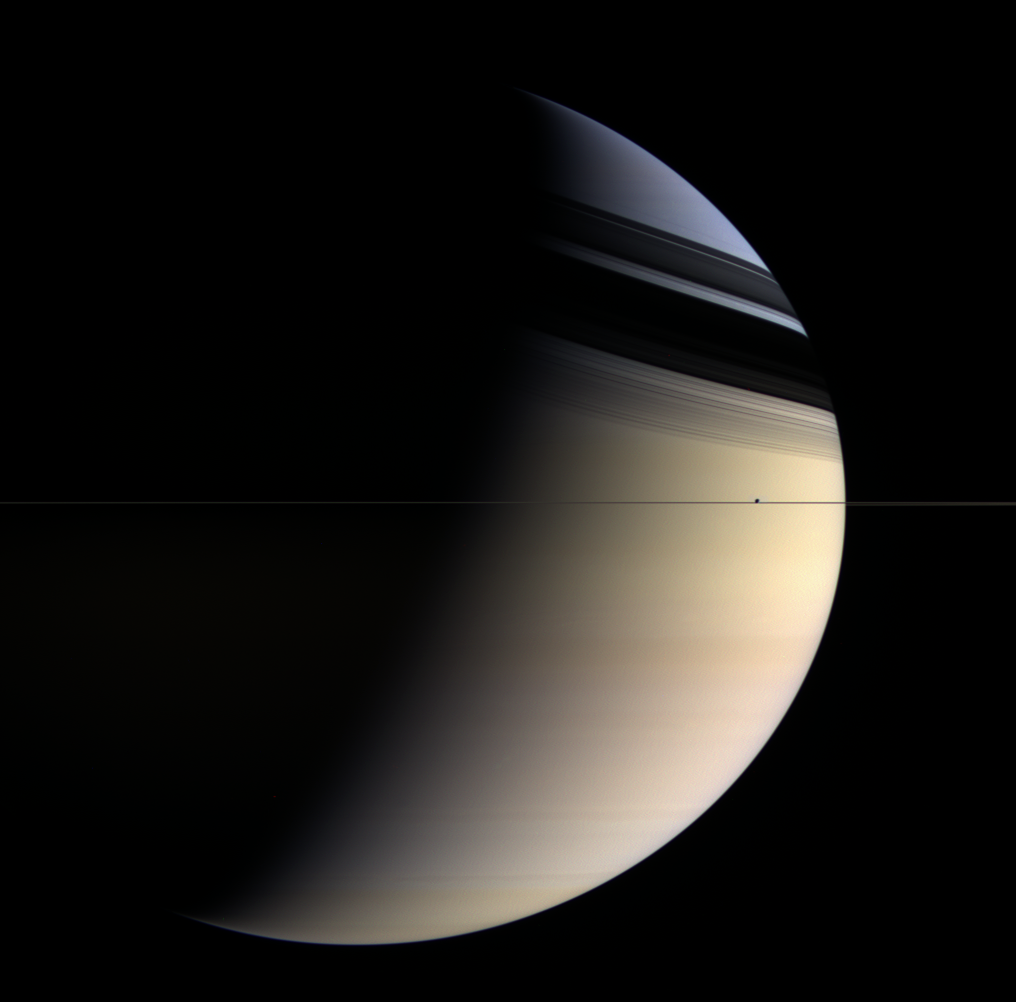

Saturn’s Subtle Spectrum

Dreamy colors ranging from pale rose to butterscotch to sapphire give this utterly inhospitable gas planet a romantic appeal. Shadows of the rings caress the northern latitudes whose blue color is presumed to be a seasonal effect.

Enceladus (505 kilometers, or 314 miles across) hugs the ringplane right of center.

Images taken using red, green and blue spectral filters were combined to create this color view, which approximates what the human eye would see. The image was taken with the Cassini spacecraft wide-angle camera on March 16, 2006 at a distance of approximately 2.1 million kilometers (1.3 million miles) from Saturn and at a Sun-Saturn-spacecraft, or phase, angle of 102 degrees. Image scale is 120 kilometers (75 miles) per pixel on Saturn.

The Cassini-Huygens mission is a cooperative project of NASA, the European Space Agency and the Italian Space Agency. The Jet Propulsion Laboratory, a division of the California Institute of Technology in Pasadena, manages the mission for NASA’s Science Mission Directorate, Washington, D.C. The Cassini orbiter and its two onboard cameras were designed, developed and assembled at JPL. The imaging operations center is based at the Space Science Institute in Boulder, Colo.

Credit: NASA/JPL/Space Science Institute